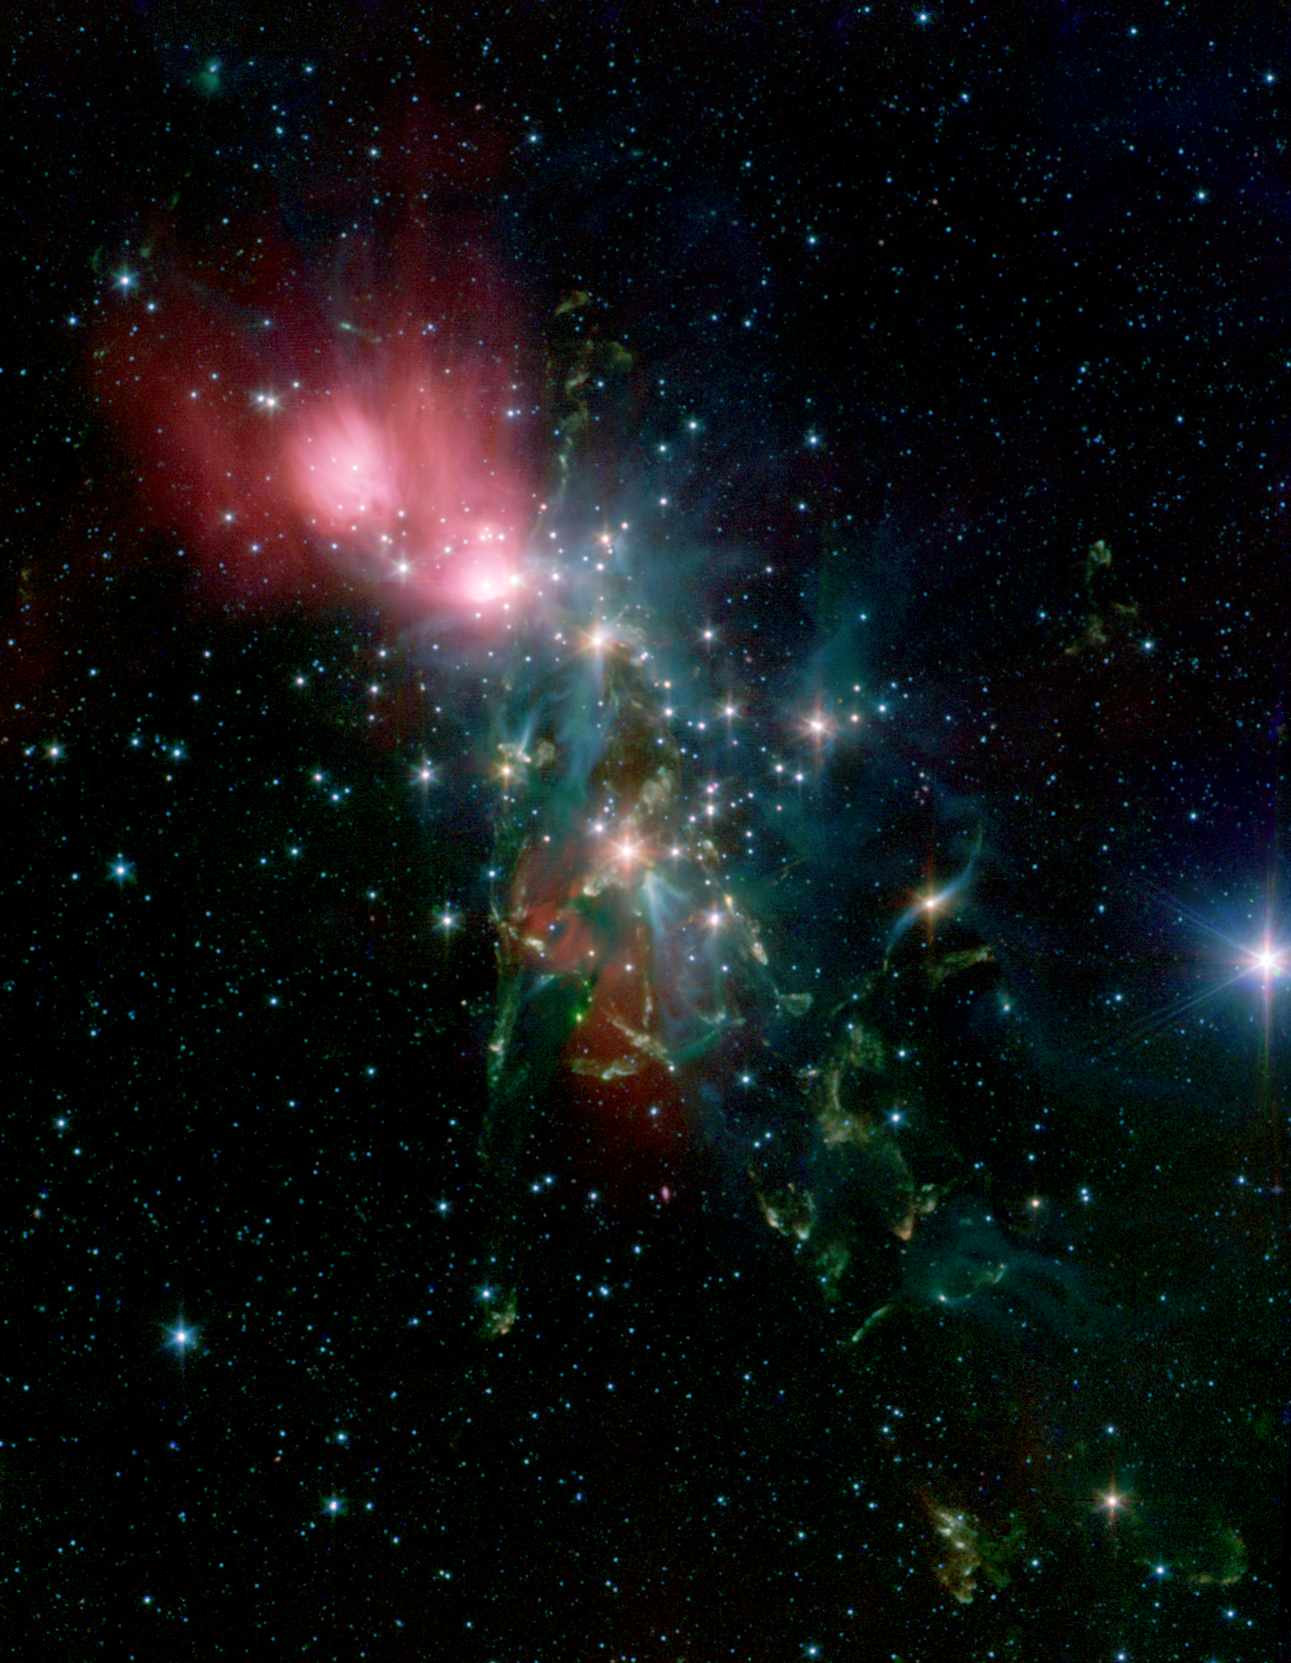

Chaotic Star Birth

Located 1,000 light years from Earth in the constellation Perseus, a reflection nebula called NGC 1333 epitomizes the beautiful chaos of a dense group of stars being born. Most of the visible light from the young stars in this region is obscured by the dense, dusty cloud in which they formed. With NASA’s Spitzer Space Telescope, scientists can detect the infrared light from these objects. This allows a look through the dust to gain a more detailed understanding of how stars like our sun begin their lives.

The young stars in NGC 1333 do not form a single cluster, but are split between two sub-groups. One group is to the north near the nebula shown as red in the image. The other group is south, where the features shown in yellow and green abound in the densest part of the natal gas cloud. With the sharp infrared eyes of Spitzer, scientists can detect and characterize the warm and dusty disks of material that surround forming stars. By looking for differences in the disk properties between the two subgroups, they hope to find hints of the star and planet formation history of this region.

The knotty yellow-green features located in the lower portion of the image are glowing shock fronts where jets of material, spewed from extremely young embryonic stars, are plowing into the cold, dense gas nearby. The sheer number of separate jets that appear in this region is unprecedented. This leads scientists to believe that by stirring up the cold gas, the jets may contribute to the eventual dispersal of the gas cloud, preventing more stars from forming in NGC 1333.

In contrast, the upper portion of the image is dominated by the infrared light from warm dust, shown as red.

Credit: NASA/JPL-Caltech/Harvard-Smithsonian CfA